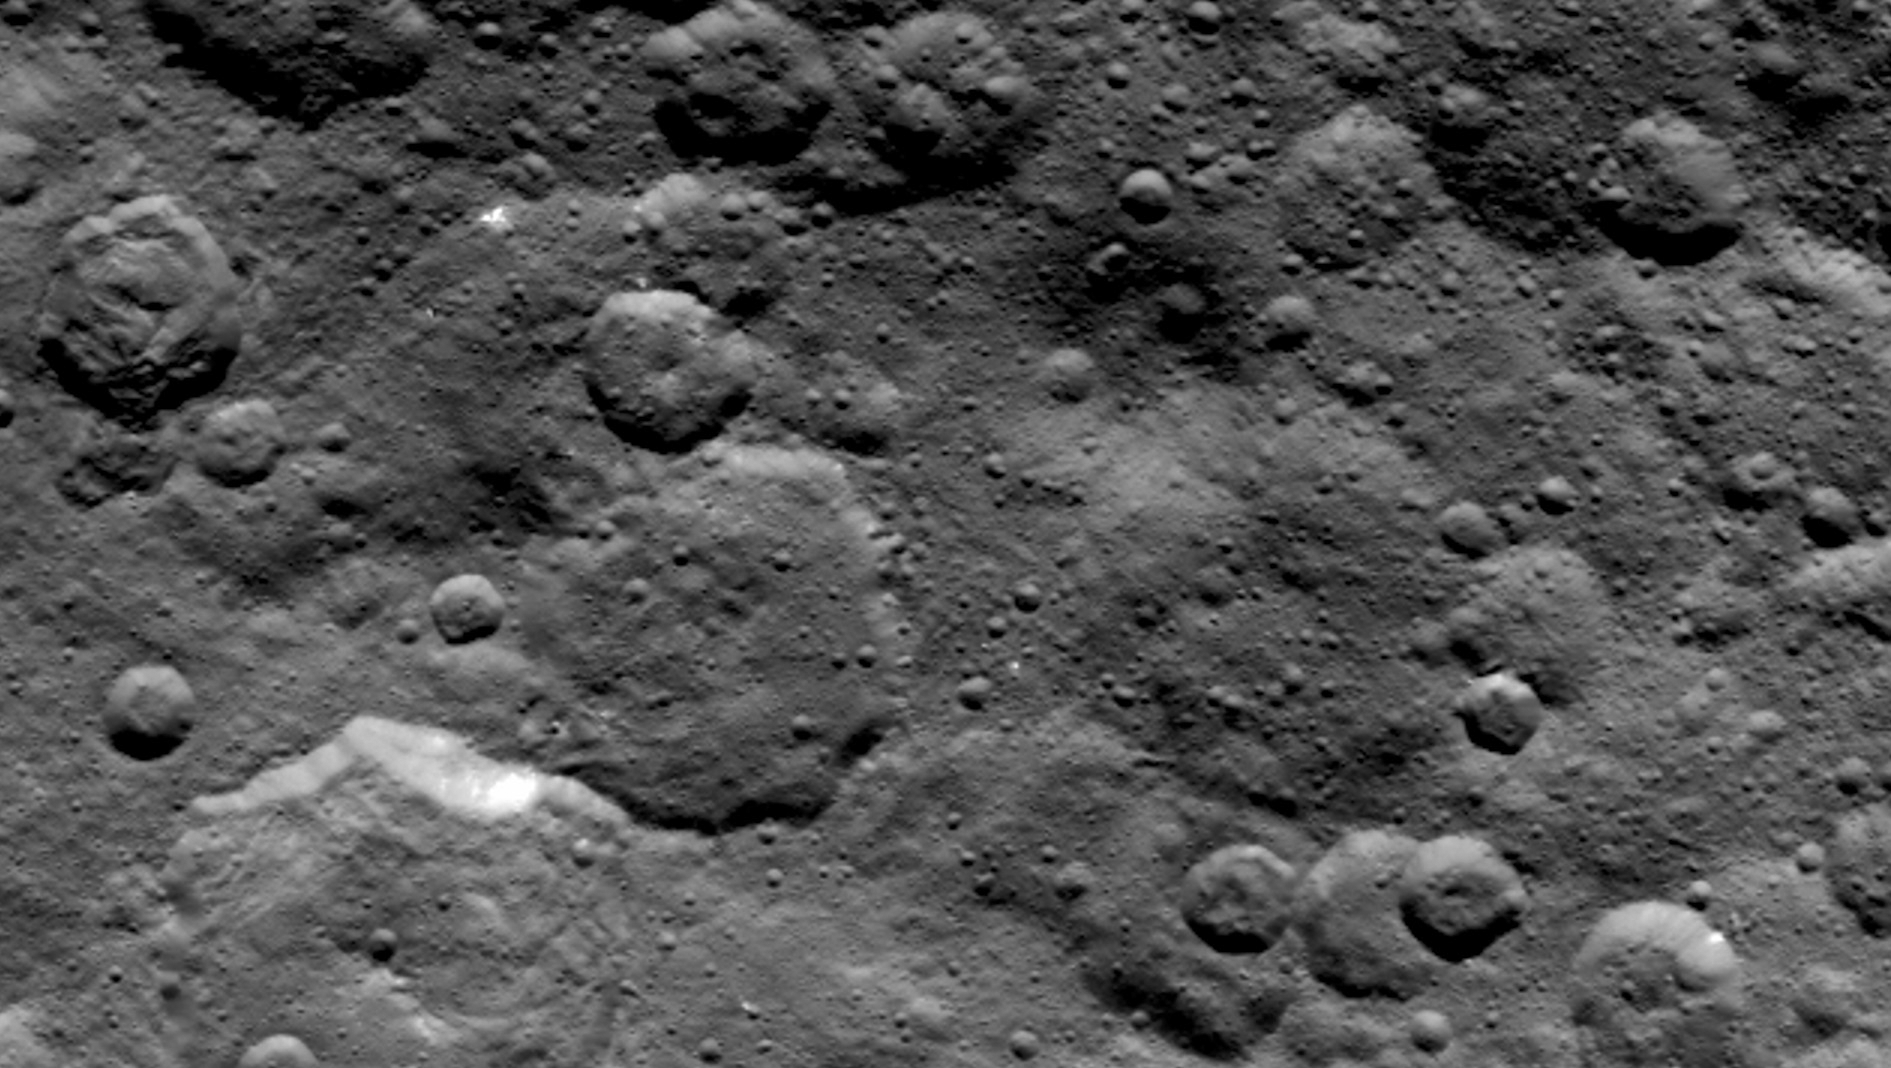

Ceres’ Northern Hemisphere in Survey

Craters in the northern hemisphere of dwarf planet Ceres are seen in this image taken by NASA’s Dawn spacecraft on June 6, 2015.

This is among the first snapshots from Dawn’s second mapping orbit, which is 2,700 miles (4,400 kilometers) in altitude. The resolution is 1,400 feet (410 meters) per pixel.

Dawn’s mission is managed by JPL for NASA’s Science Mission Directorate in Washington. Dawn is a project of the directorate’s Discovery Program, managed by NASA’s Marshall Space Flight Center in Huntsville, Alabama. The University of California, Los Angeles, is responsible for overall Dawn mission science. Orbital ATK, Inc., in Dulles, Virginia, designed and built the spacecraft. The German Aerospace Center, the Max Planck Institute for Solar System Research, the Italian Space Agency and the Italian National Astrophysical Institute are international partners on the mission team.

Credit: NASA/JPL-Caltech/UCLA/MPS/DLR/IDA